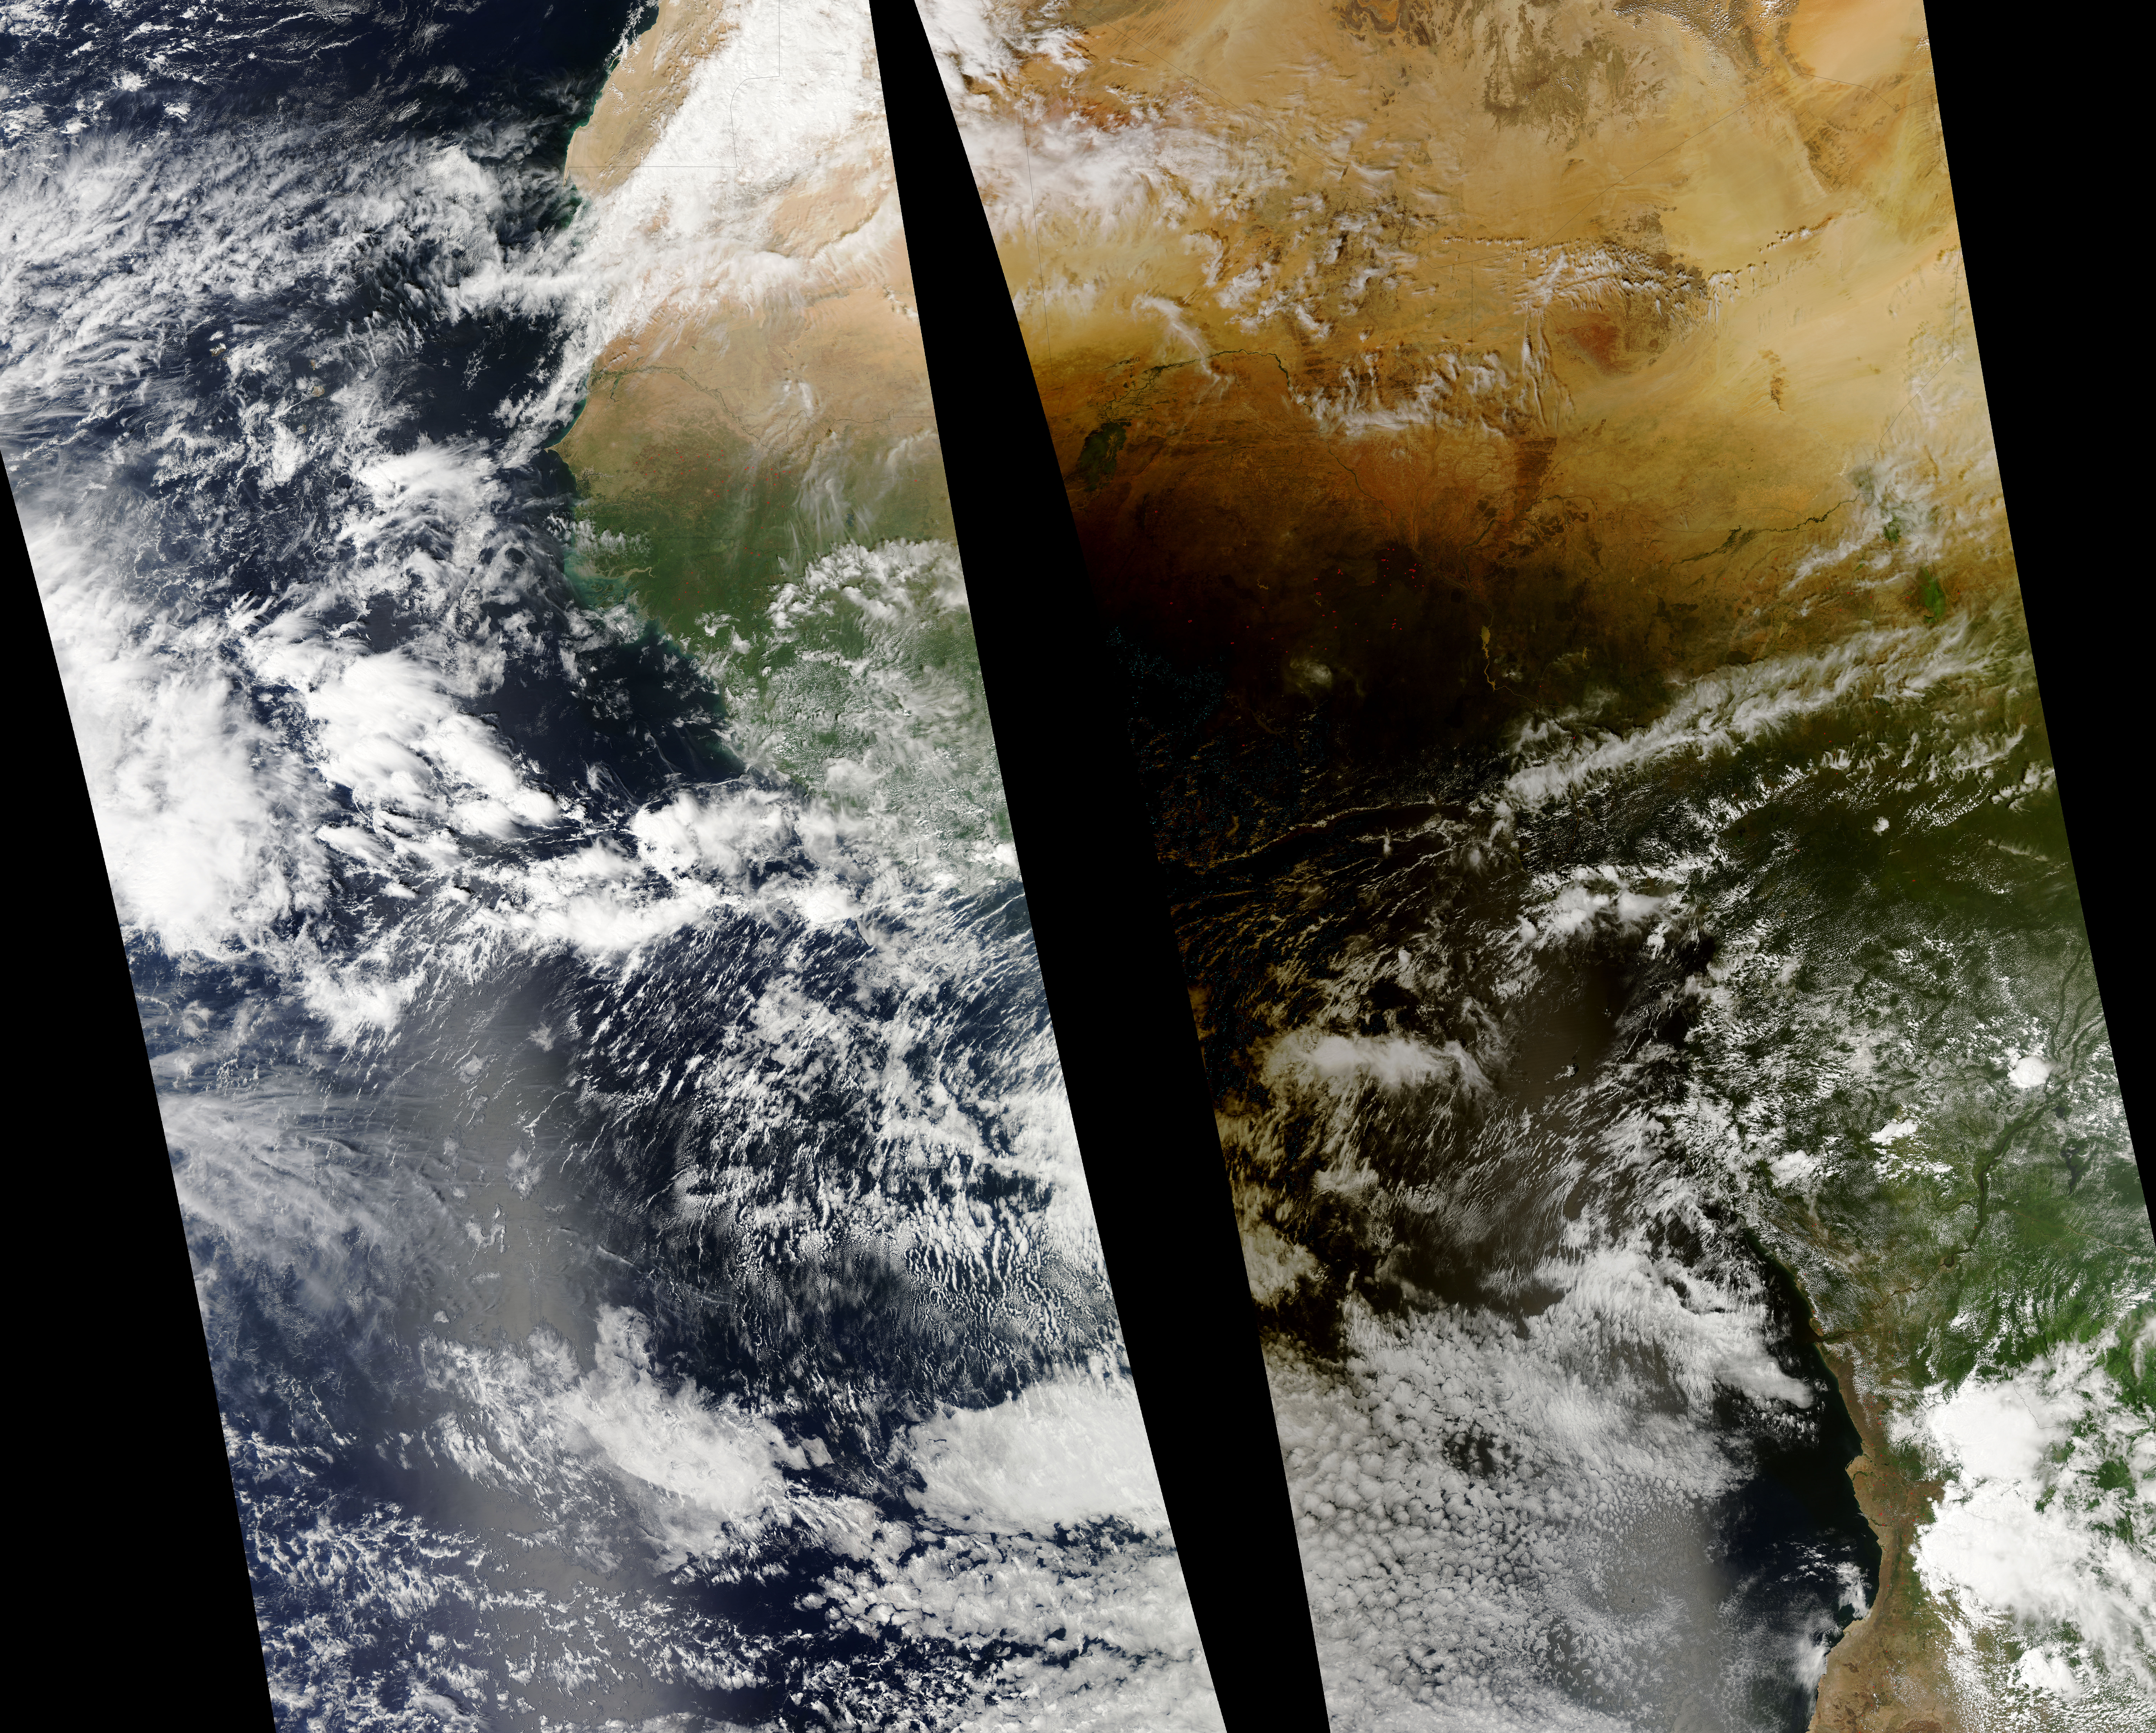

Lunar Umbra (solar eclipse shadow) over western Africa

Solar eclipse over western Africa (afternoon overpass) at 14:45 UTC. Satellite: Aqua A rare “hybrid” solar eclipse occurred on 03 November 2013, which began over the western Atlantic Ocean as an annular eclipse and transitioned into a full total solar eclipse for observers along the narrow path of totality in the far eastern Atlantic and over parts of Africa. The Lunar Umbra (or solar eclipse shadow) could be seen tracking rapidly southeastward across the Atlantic Ocean.

Credit: NASA/GSFC/Jeff Schmaltz/MODIS Land Rapid Response Team